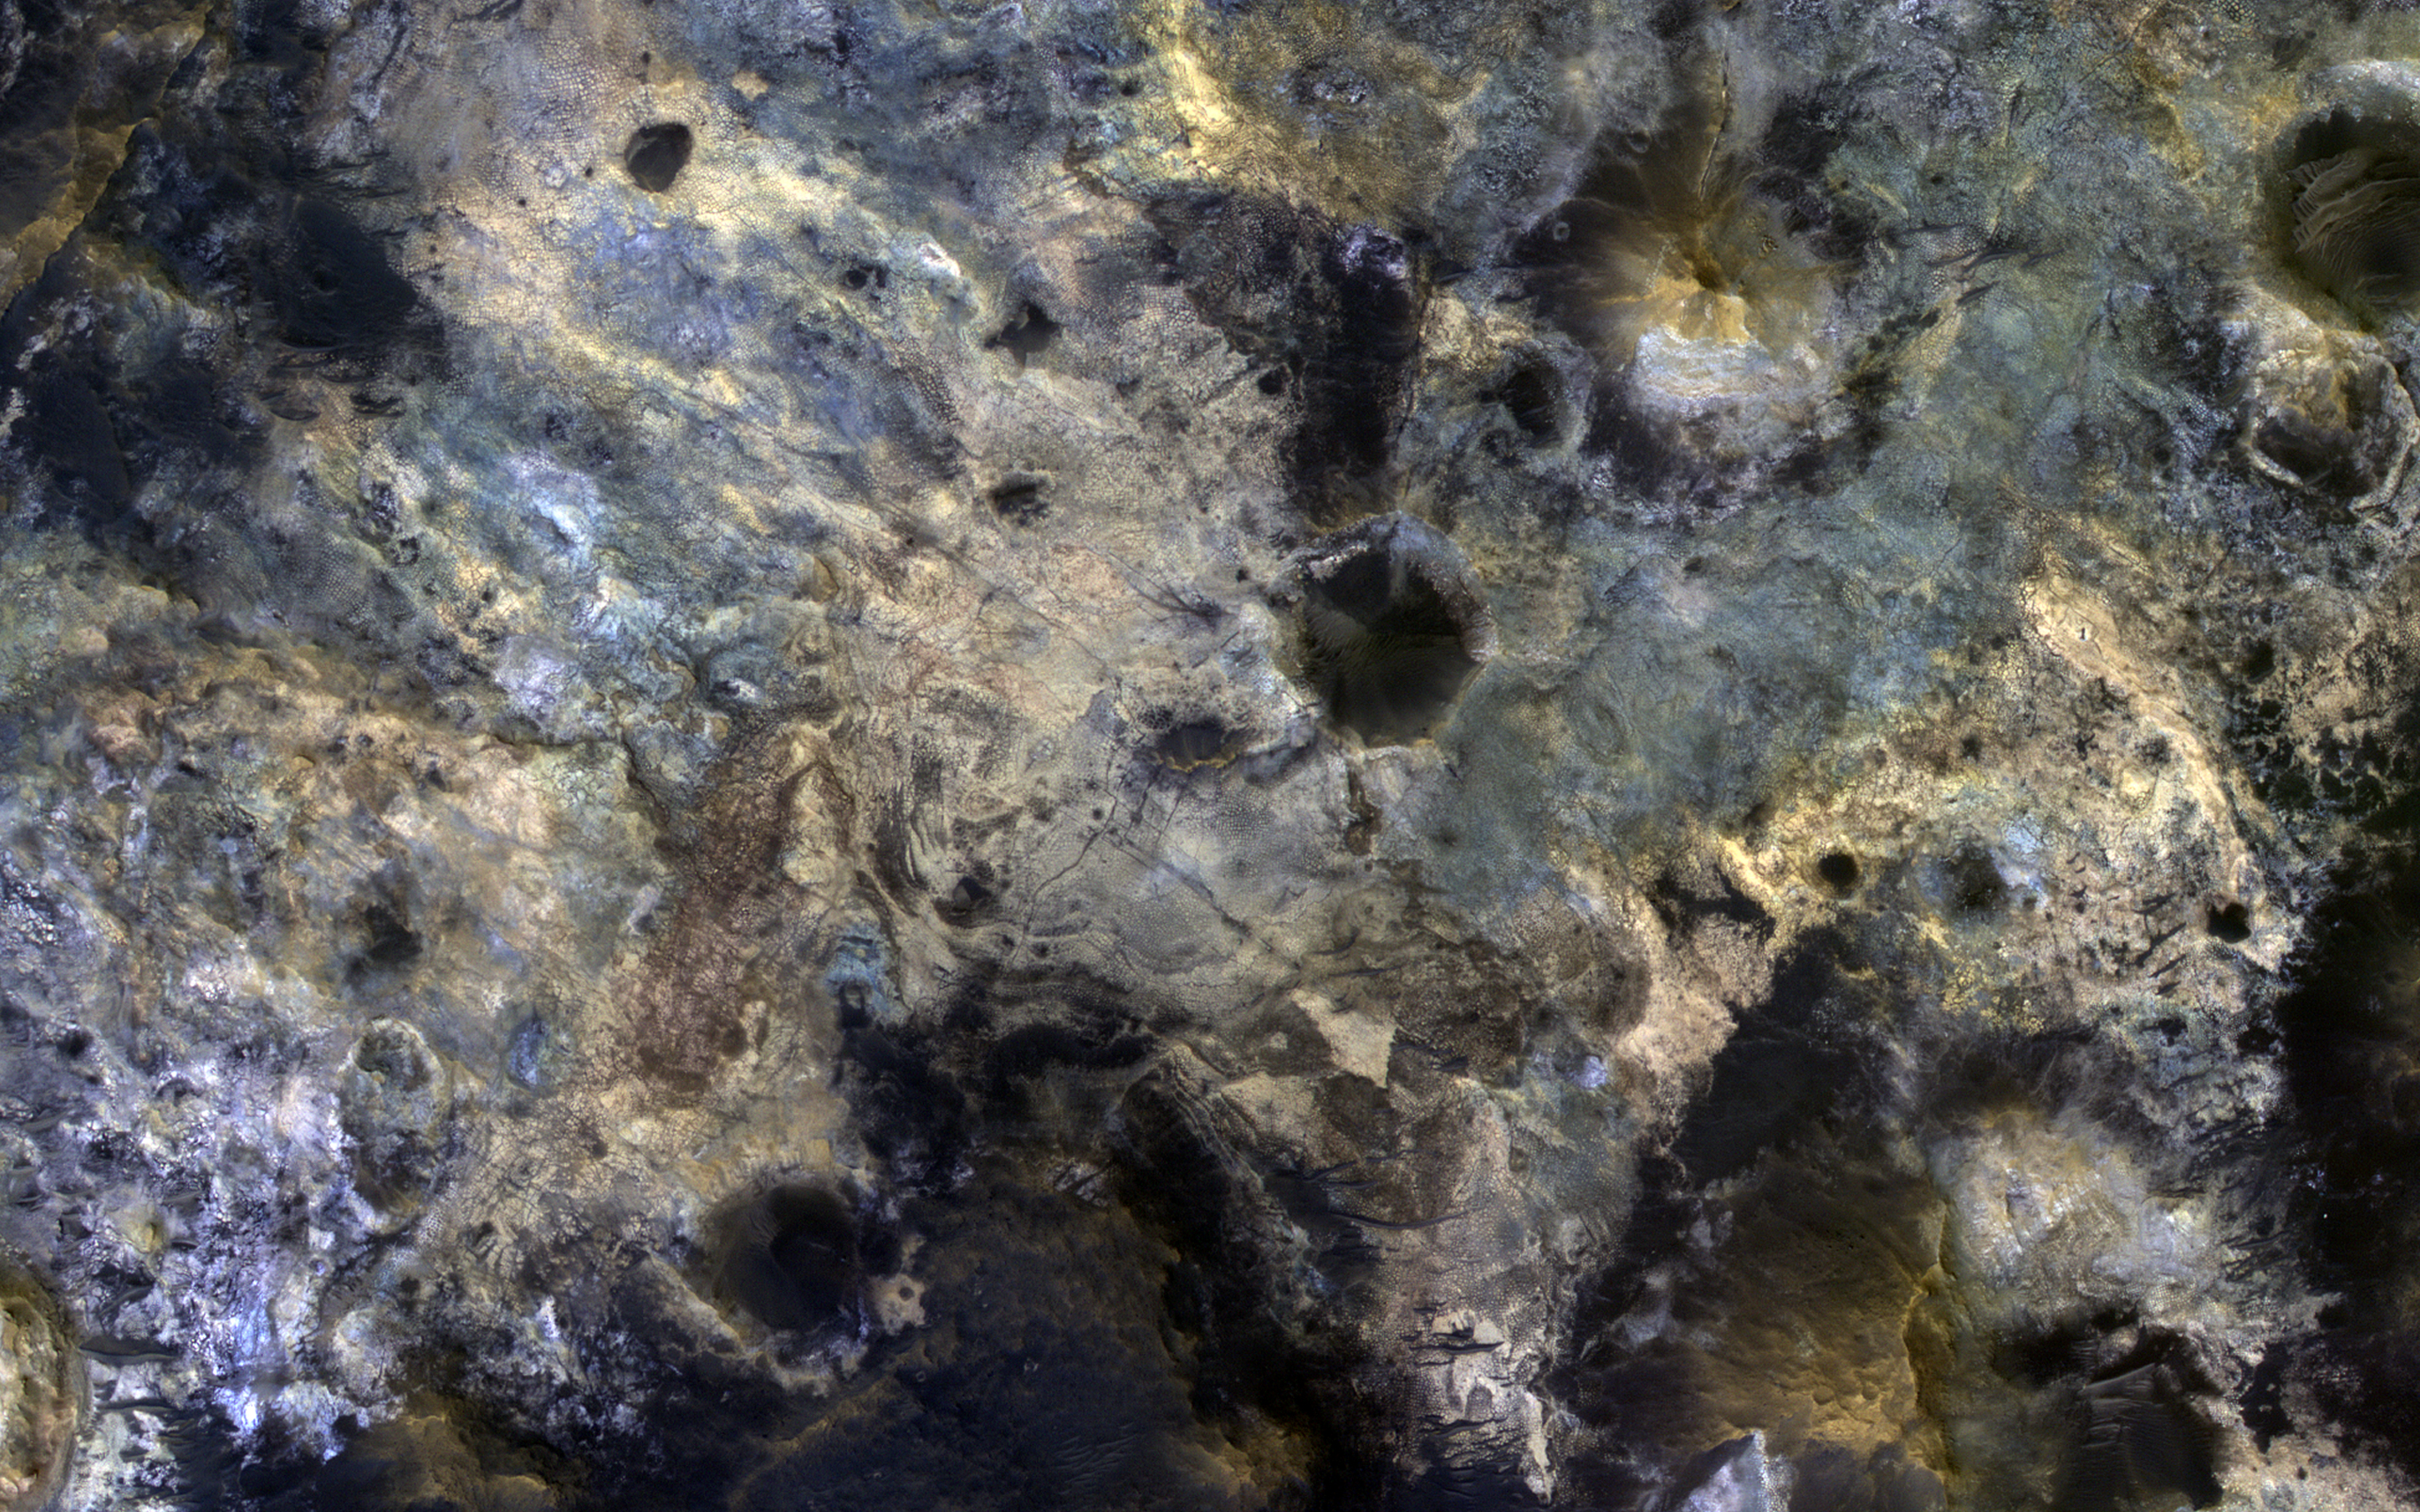

Colorful Mawrth Vallis

Mawrth Vallis is a place on Mars that has fascinated scientists because of the clays and other hydrated minerals detected from orbit.

In this image, the enhanced black colors are most likely basaltic sands and rocks, while the green, yellow, and blue colors correspond to the different hydrated minerals.

This particular image was taken of a location in Mawrth Vallis that has a mineral called jarosite. Jarosite on Earth forms under wet, oxidizing, and acidic conditions. Another place on Mars where the Opportunity rover landed and explored also has jarosite.

The map is projected here at a scale of 50 centimeters (19.7 inches) per pixel. [The original image scale is 59.8 centimeters (23.5 inches) per pixel (with 2 x 2 binning); objects on the order of 180 centimeters (70.9 inches) across are resolved.] North is up.

This is a stereo pair with ESP_058749_2060.

The University of Arizona, Tucson, operates HiRISE, which was built by Ball Aerospace & Technologies Corp., Boulder, Colorado. NASA’s Jet Propulsion Laboratory, a division of Caltech in Pasadena, California, manages the Mars Reconnaissance Orbiter Project for NASA’s Science Mission Directorate, Washington.

Credit: NASA/JPL-Caltech/University of Arizona